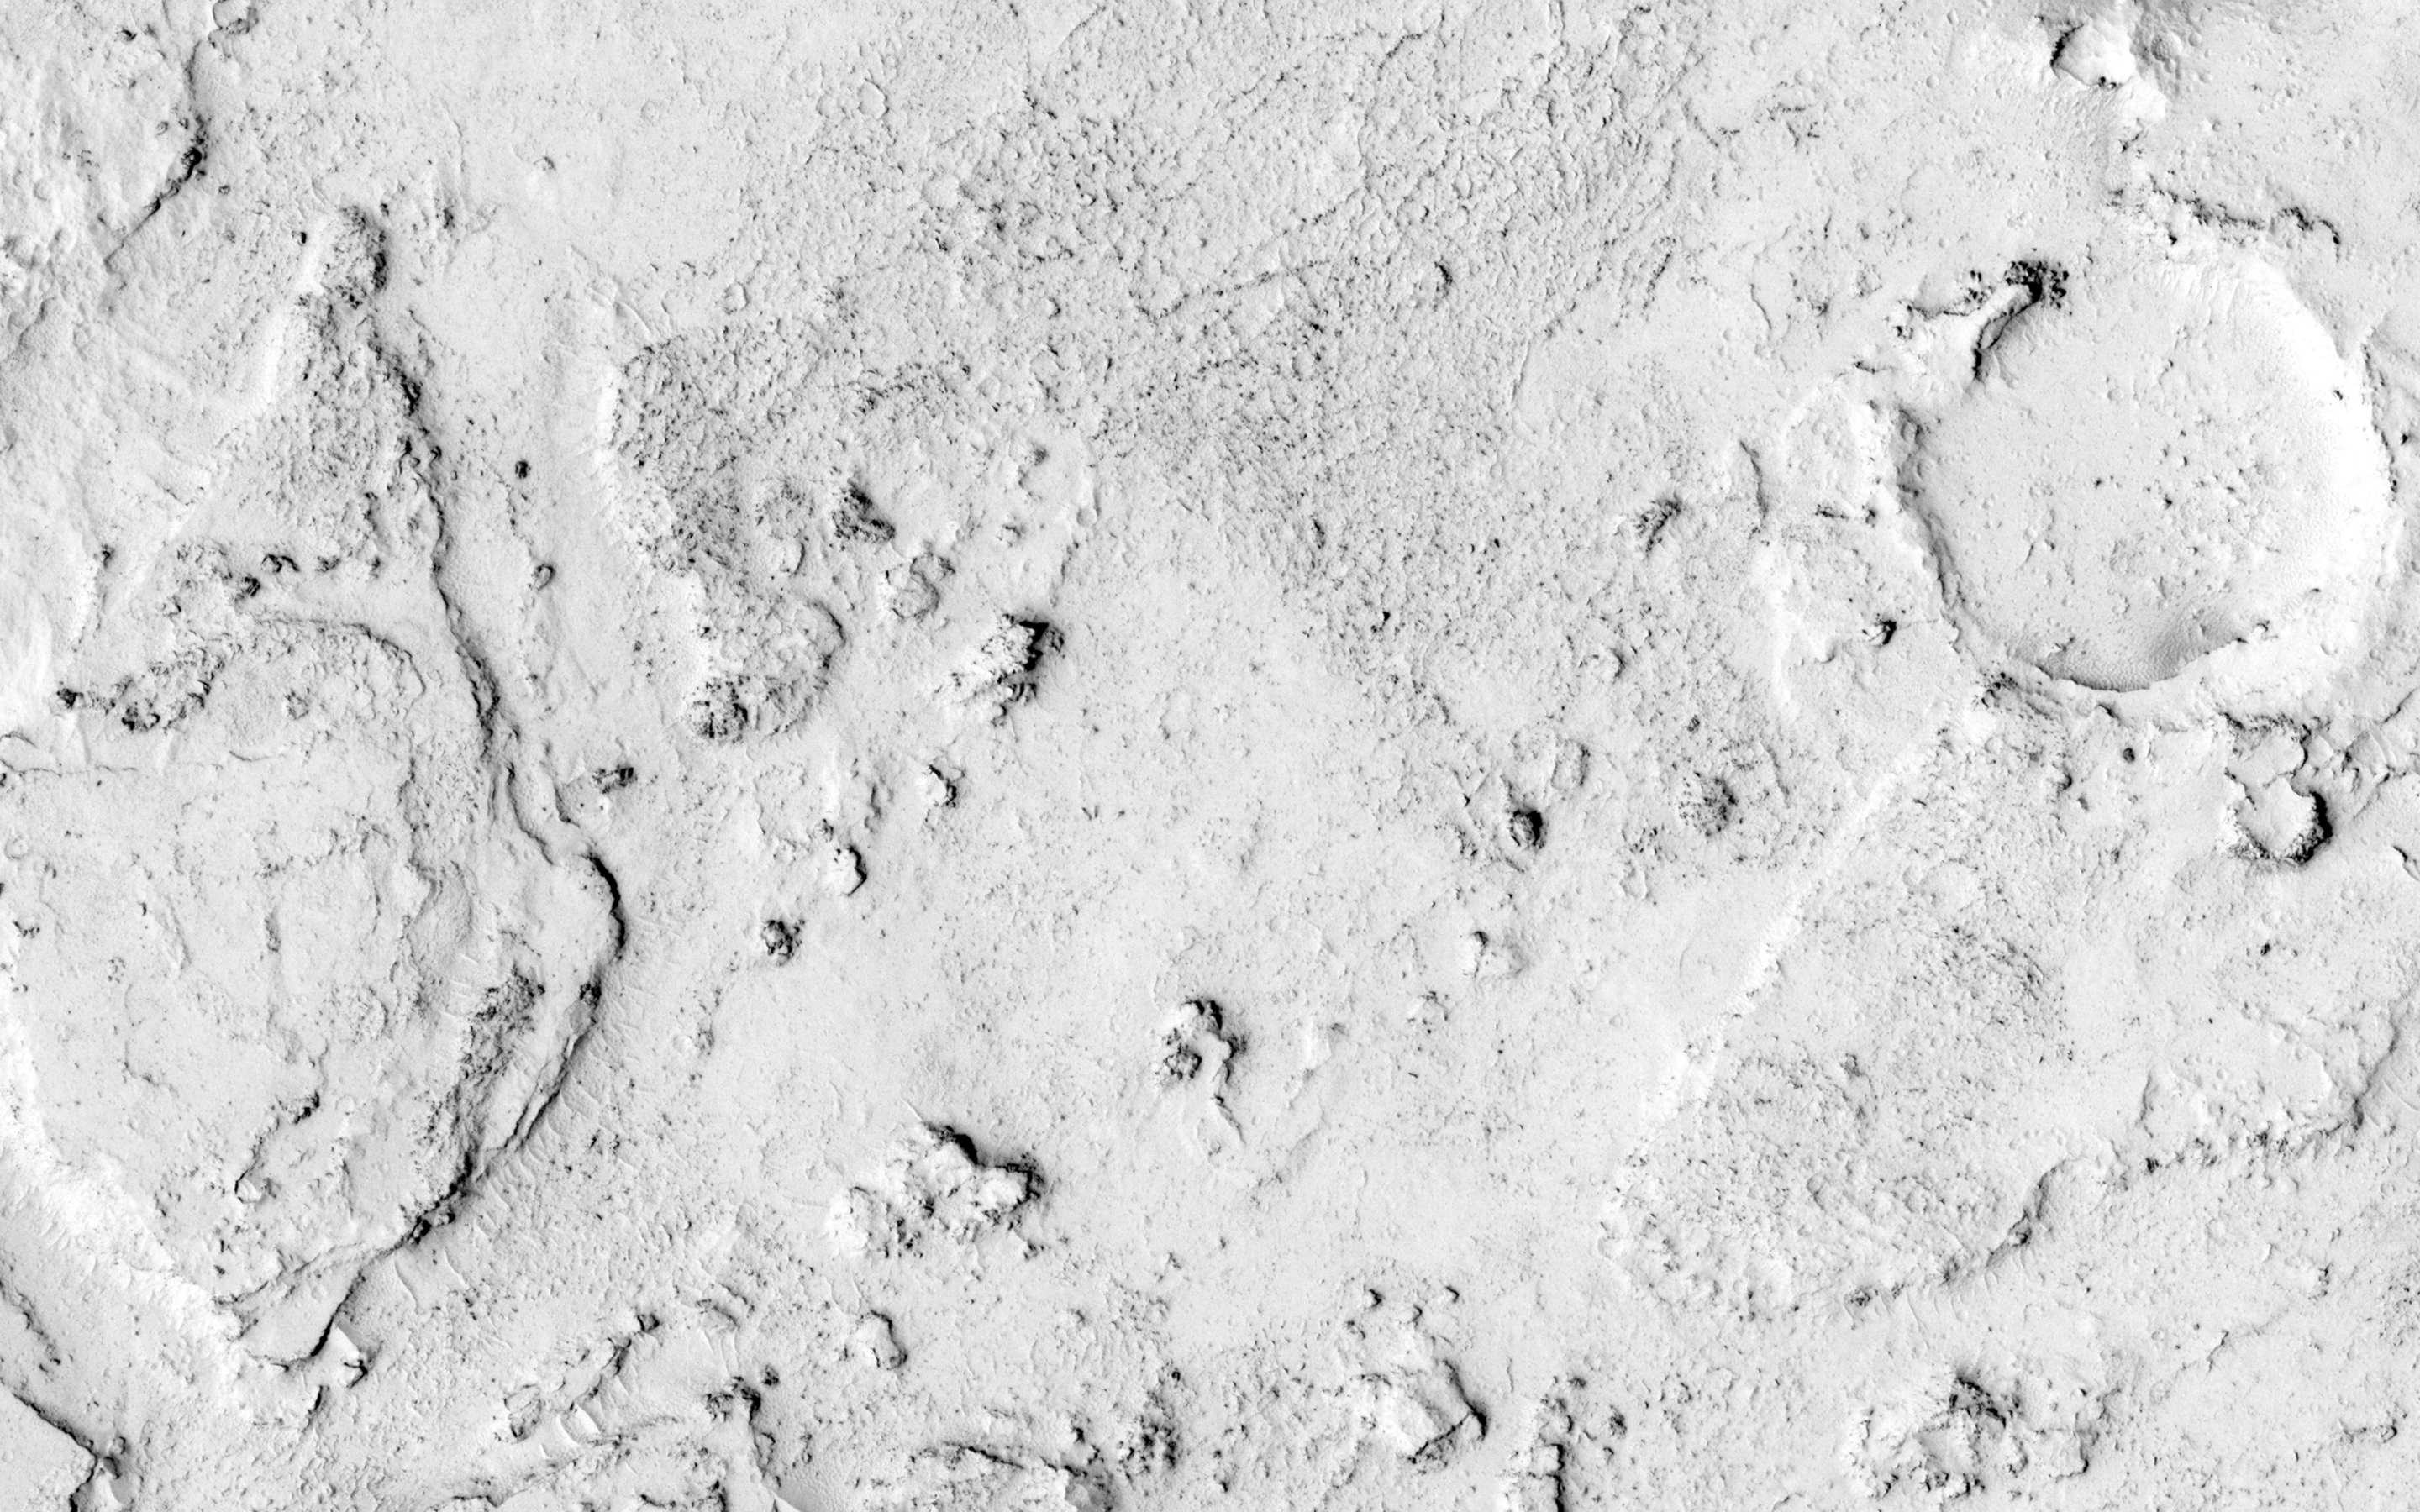

Channel in the Cerberus Palus Region

This image shows the end of a small channel near Athabasca Valles on Mars. Athabasca is an example of a Martian “outflow channel,” likely carved by a massive flood of groundwater. However, it is now coated with a thin veneer of lava, following a massive volcanic eruption that flowed down the channel.

This smaller channel is also covered by the same lava flow. It might have originally been carved by water and later draped by lava that partially drained away, but it is also possible that hot, swift lava cut down into the ground. In either case, the reason a channel formed here is the ridge running across the image. Once fluid reached the top of this ridge, flow was concentrated there and carved a deeper channel.

The upstream half of the channel is visible in PSP_008265_1860.

HiRISE is one of six instruments on NASA’s Mars Reconnaissance Orbiter. The University of Arizona, Tucson, operates the orbiter’s HiRISE camera, which was built by Ball Aerospace & Technologies Corp., Boulder, Colo. NASA’s Jet Propulsion Laboratory, a division of the California Institute of Technology in Pasadena, manages the Mars Reconnaissance Orbiter Project for the NASA Science Mission Directorate, Washington.

Credit: NASA/JPL-Caltech/Univ. of Arizona